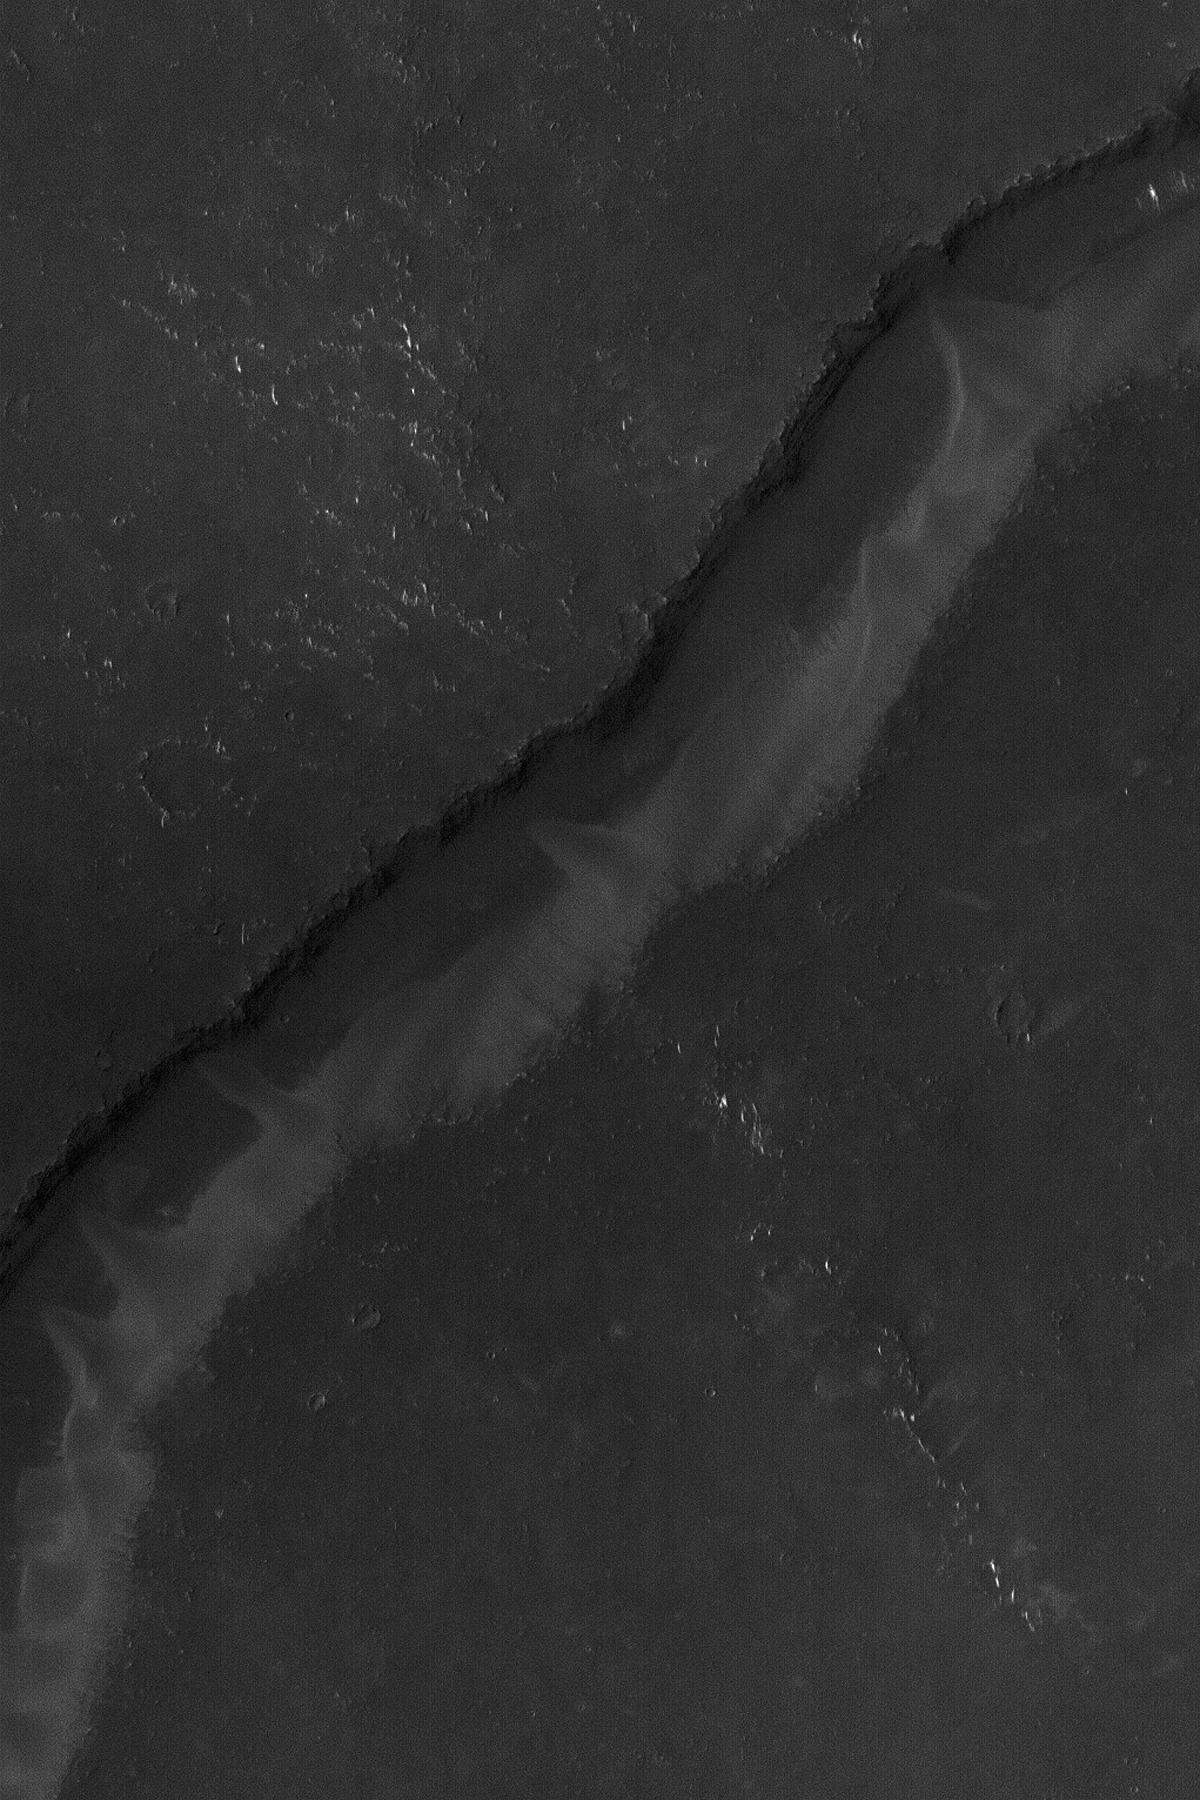

Arnus Vallis

27 October 2004
This Mars Global Surveyor (MGS) Mars Orbiter Camera (MOC) image, acquired in October 2004, shows a portion of Arnus Vallis, a valley in northern Syrtis Major. Windblown sand has accumulated in the valley, forming dunes that are of a slightly lighter tone (higher albedo) than the surrounding terrain. This image is located near 15.1°N, 289.0°W. The picture covers an area about 3 km (1.9 mi) wide. Sunlight illuminates the scene from the upper left.

Credit: NASA/JPL/Malin Space Science Systems